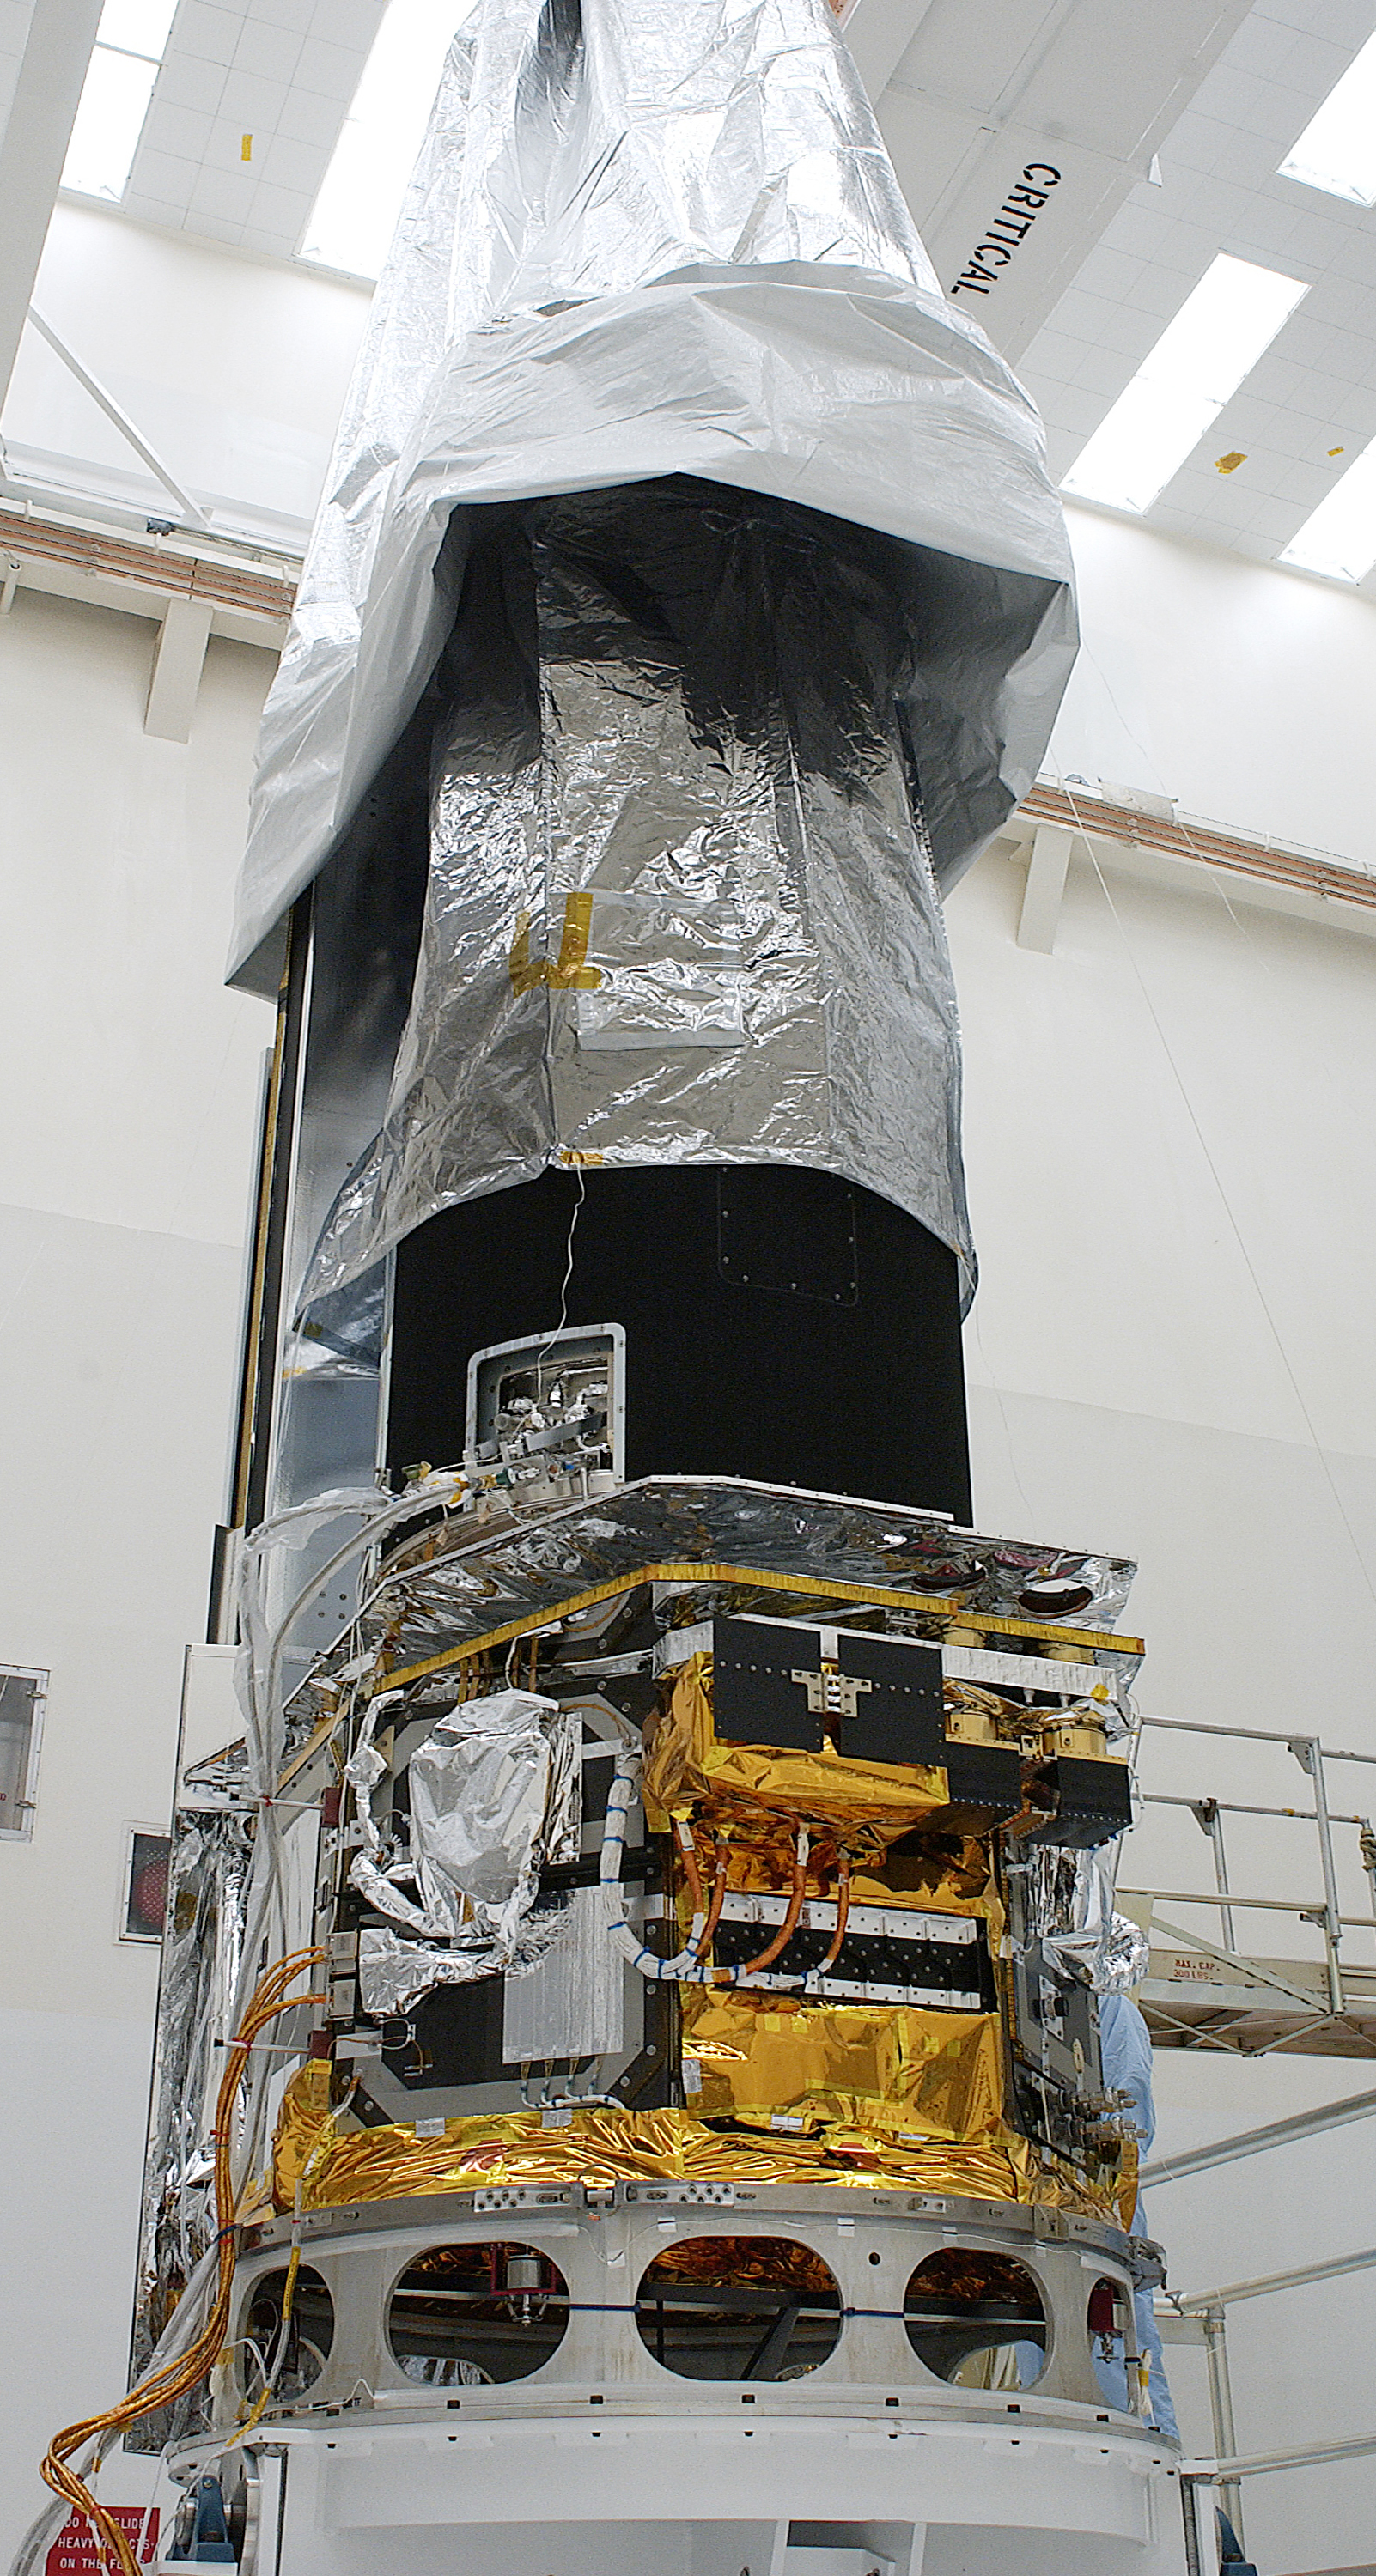

Spitzer Arrives for Launch

Credit: NASA/KSC